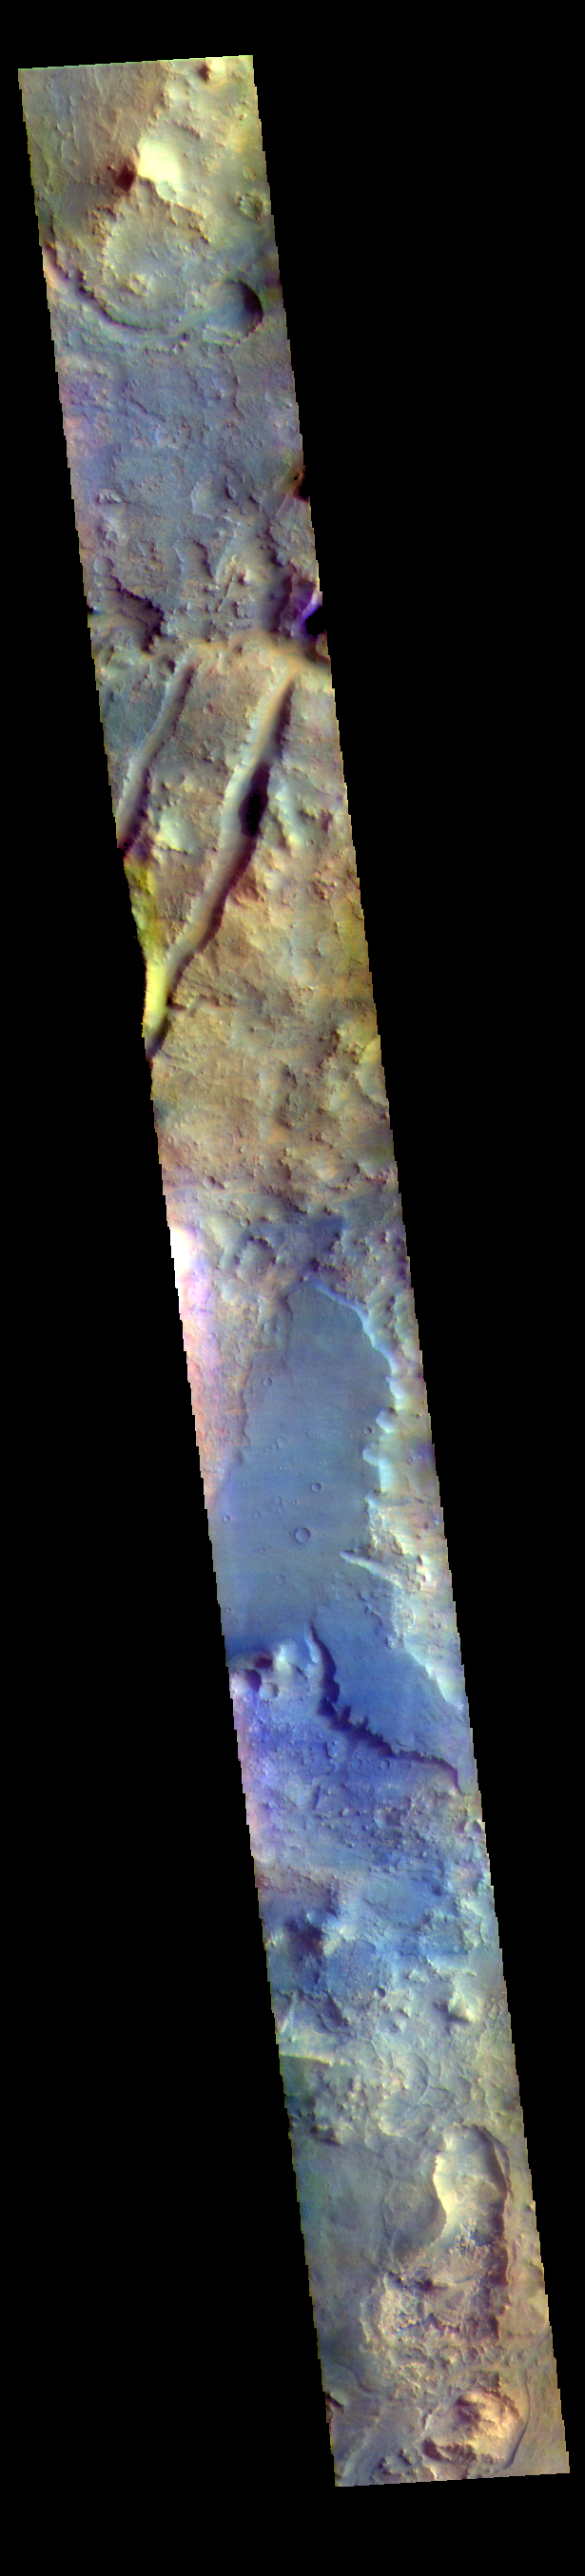

Nili Fossae – False Color

The THEMIS VIS camera contains 5 filters. The data from different filters can be combined in multiple ways to create a false color image. These false color images may reveal subtle variations of the surface not easily identified in a single band image. The linear depressions in today’s false color image are part of Nili Fossae. Nili Fossae is a collection of curved faults and down-dropped blocks of crust between the faults. The “fossae,” or graben, lie northeast of the large volcano Syrtis Major and northwest of the ancient impact basin Isidis Planitia. The troughs, which can be almost 500 meters (1,600 feet) deep , make concentric curves that follow the outline of Isidis Planitia. The graben likely formed as the crust sagged under the weight of lava flows filling the Isidis Planitia impact basin.

The THEMIS VIS camera is capable of capturing color images of the Martian surface using five different color filters. In this mode of operation, the spatial resolution and coverage of the image must be reduced to accommodate the additional data volume produced from using multiple filters. To make a color image, three of the five filter images (each in grayscale) are selected. Each is contrast enhanced and then converted to a red, green, or blue intensity image. These three images are then combined to produce a full color, single image. Because the THEMIS color filters don’t span the full range of colors seen by the human eye, a color THEMIS image does not represent true color. Also, because each single-filter image is contrast enhanced before inclusion in the three-color image, the apparent color variation of the scene is exaggerated. Nevertheless, the color variation that does appear is representative of some change in color, however subtle, in the actual scene. Note that the long edges of THEMIS color images typically contain color artifacts that do not represent surface variation.

Credit: NASA/JPL-Caltech/ASU